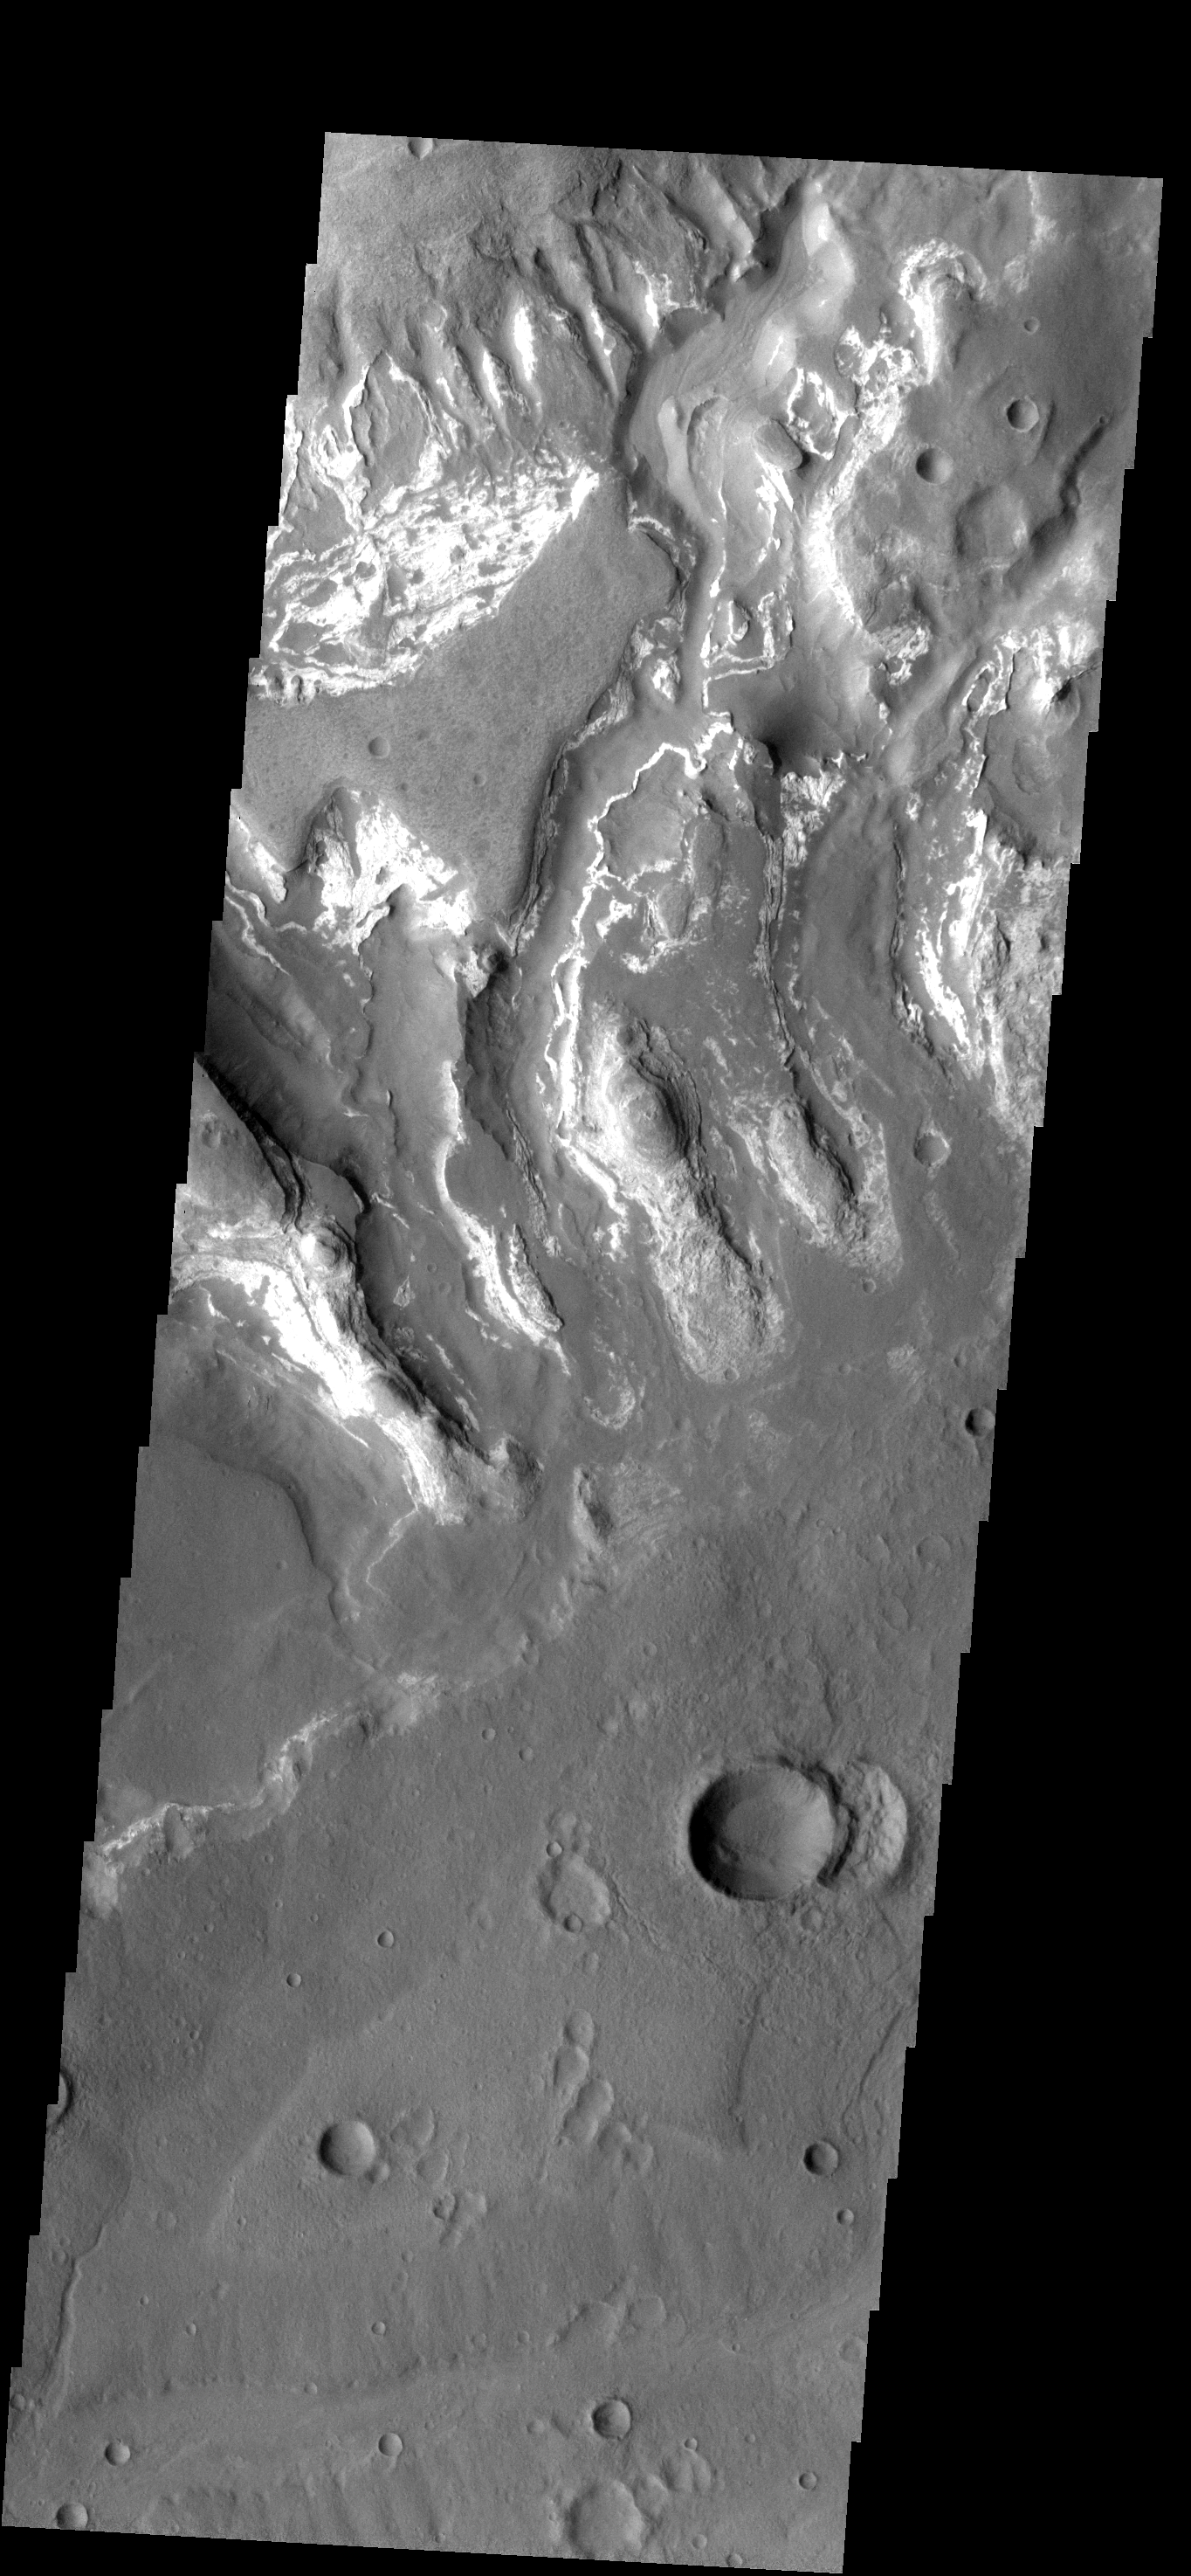

Bright and Dark

This image is located in the Tyrrhena Terra region. The cause of the bright markings/material is unknown. It is possible that the formation of the channels are exposing a series of bright layered material.

Image information: VIS instrument. Latitude -30.9N, Longitude 83.0E. 17 meter/pixel resolution.

Please see the THEMIS Data Citation Note for details on crediting THEMIS images.

Note: this THEMIS visual image has not been radiometrically nor geometrically calibrated for this preliminary release. An empirical correction has been performed to remove instrumental effects. A linear shift has been applied in the cross-track and down-track direction to approximate spacecraft and planetary motion. Fully calibrated and geometrically projected images will be released through the Planetary Data System in accordance with Project policies at a later time.

NASA’s Jet Propulsion Laboratory manages the 2001 Mars Odyssey mission for NASA’s Office of Space Science, Washington, D.C. The Thermal Emission Imaging System (THEMIS) was developed by Arizona State University, Tempe, in collaboration with Raytheon Santa Barbara Remote Sensing. The THEMIS investigation is led by Dr. Philip Christensen at Arizona State University. Lockheed Martin Astronautics, Denver, is the prime contractor for the Odyssey project, and developed and built the orbiter. Mission operations are conducted jointly from Lockheed Martin and from JPL, a division of the California Institute of Technology in Pasadena.

Credit: NASA/JPL/ASU